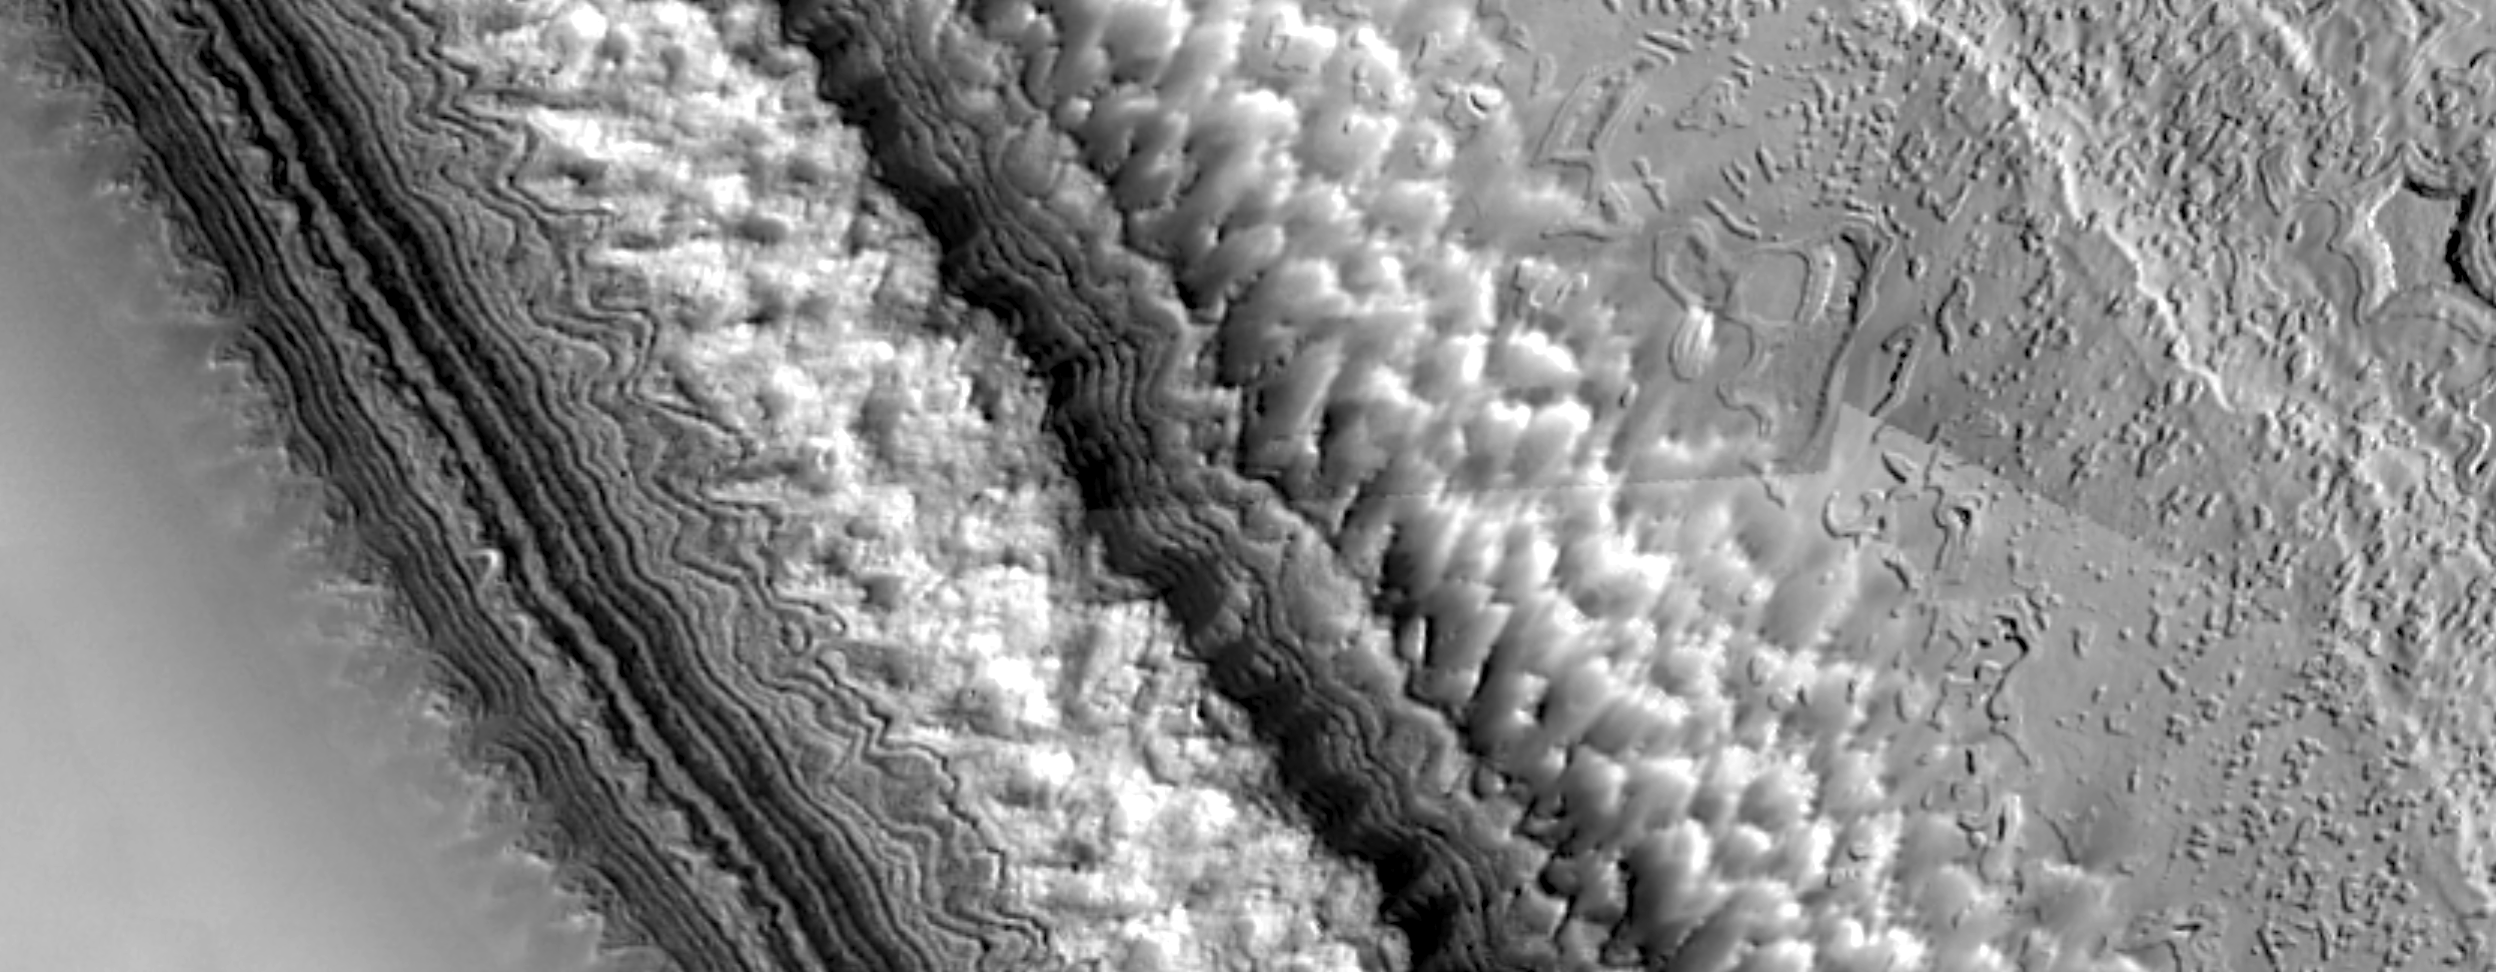

High-Resolution South Polar Cap Mosaics

The layered terrains of the polar regions of Mars are among the most exotic planetary landscapes in our Solar System. The layers exposed in the south polar residual cap, vividly shown in the top view, are thought to contain detailed records of Mars’ climate history over the last 100 million years or so. The materials that comprise the south polar layers may include frozen carbon dioxide, water ice, and fine dust. The bottom picture shows complex erosional patterns that have developed on the south polar cap, perhaps by a combination of sublimation, wind erosion, and ground-collapse. Because the south polar terrains are so strange and new to human eyes, no one (yet) has entirely adequate explanations as to what is being seen.

These images were acquired by the Mars Orbiter Camera aboard the Mars Global Surveyor spacecraft during the southern spring season in October 1999. Each of these two pictures is a mosaic of many individual MOC images acquired at about 12 m/pixel scale that completely cover the highest latitude (87°S) visible to MOC on each orbital pass over the polar region. Both mosaics cover areas of about 10 x 4 kilometers (6.2 x 2.5 miles) near 87°S, 10°W in the central region of the permanent — or residual — south polar cap. They show features at the scale of a small house. Sunlight illuminates each scene from the left.”Gaps” at the upper and lower right of the second mosaic, above, are areas that were not covered by MOC in October 1999.

Credit: NASA/JPL/Malin Space Science Systems/USGS Flagstaff